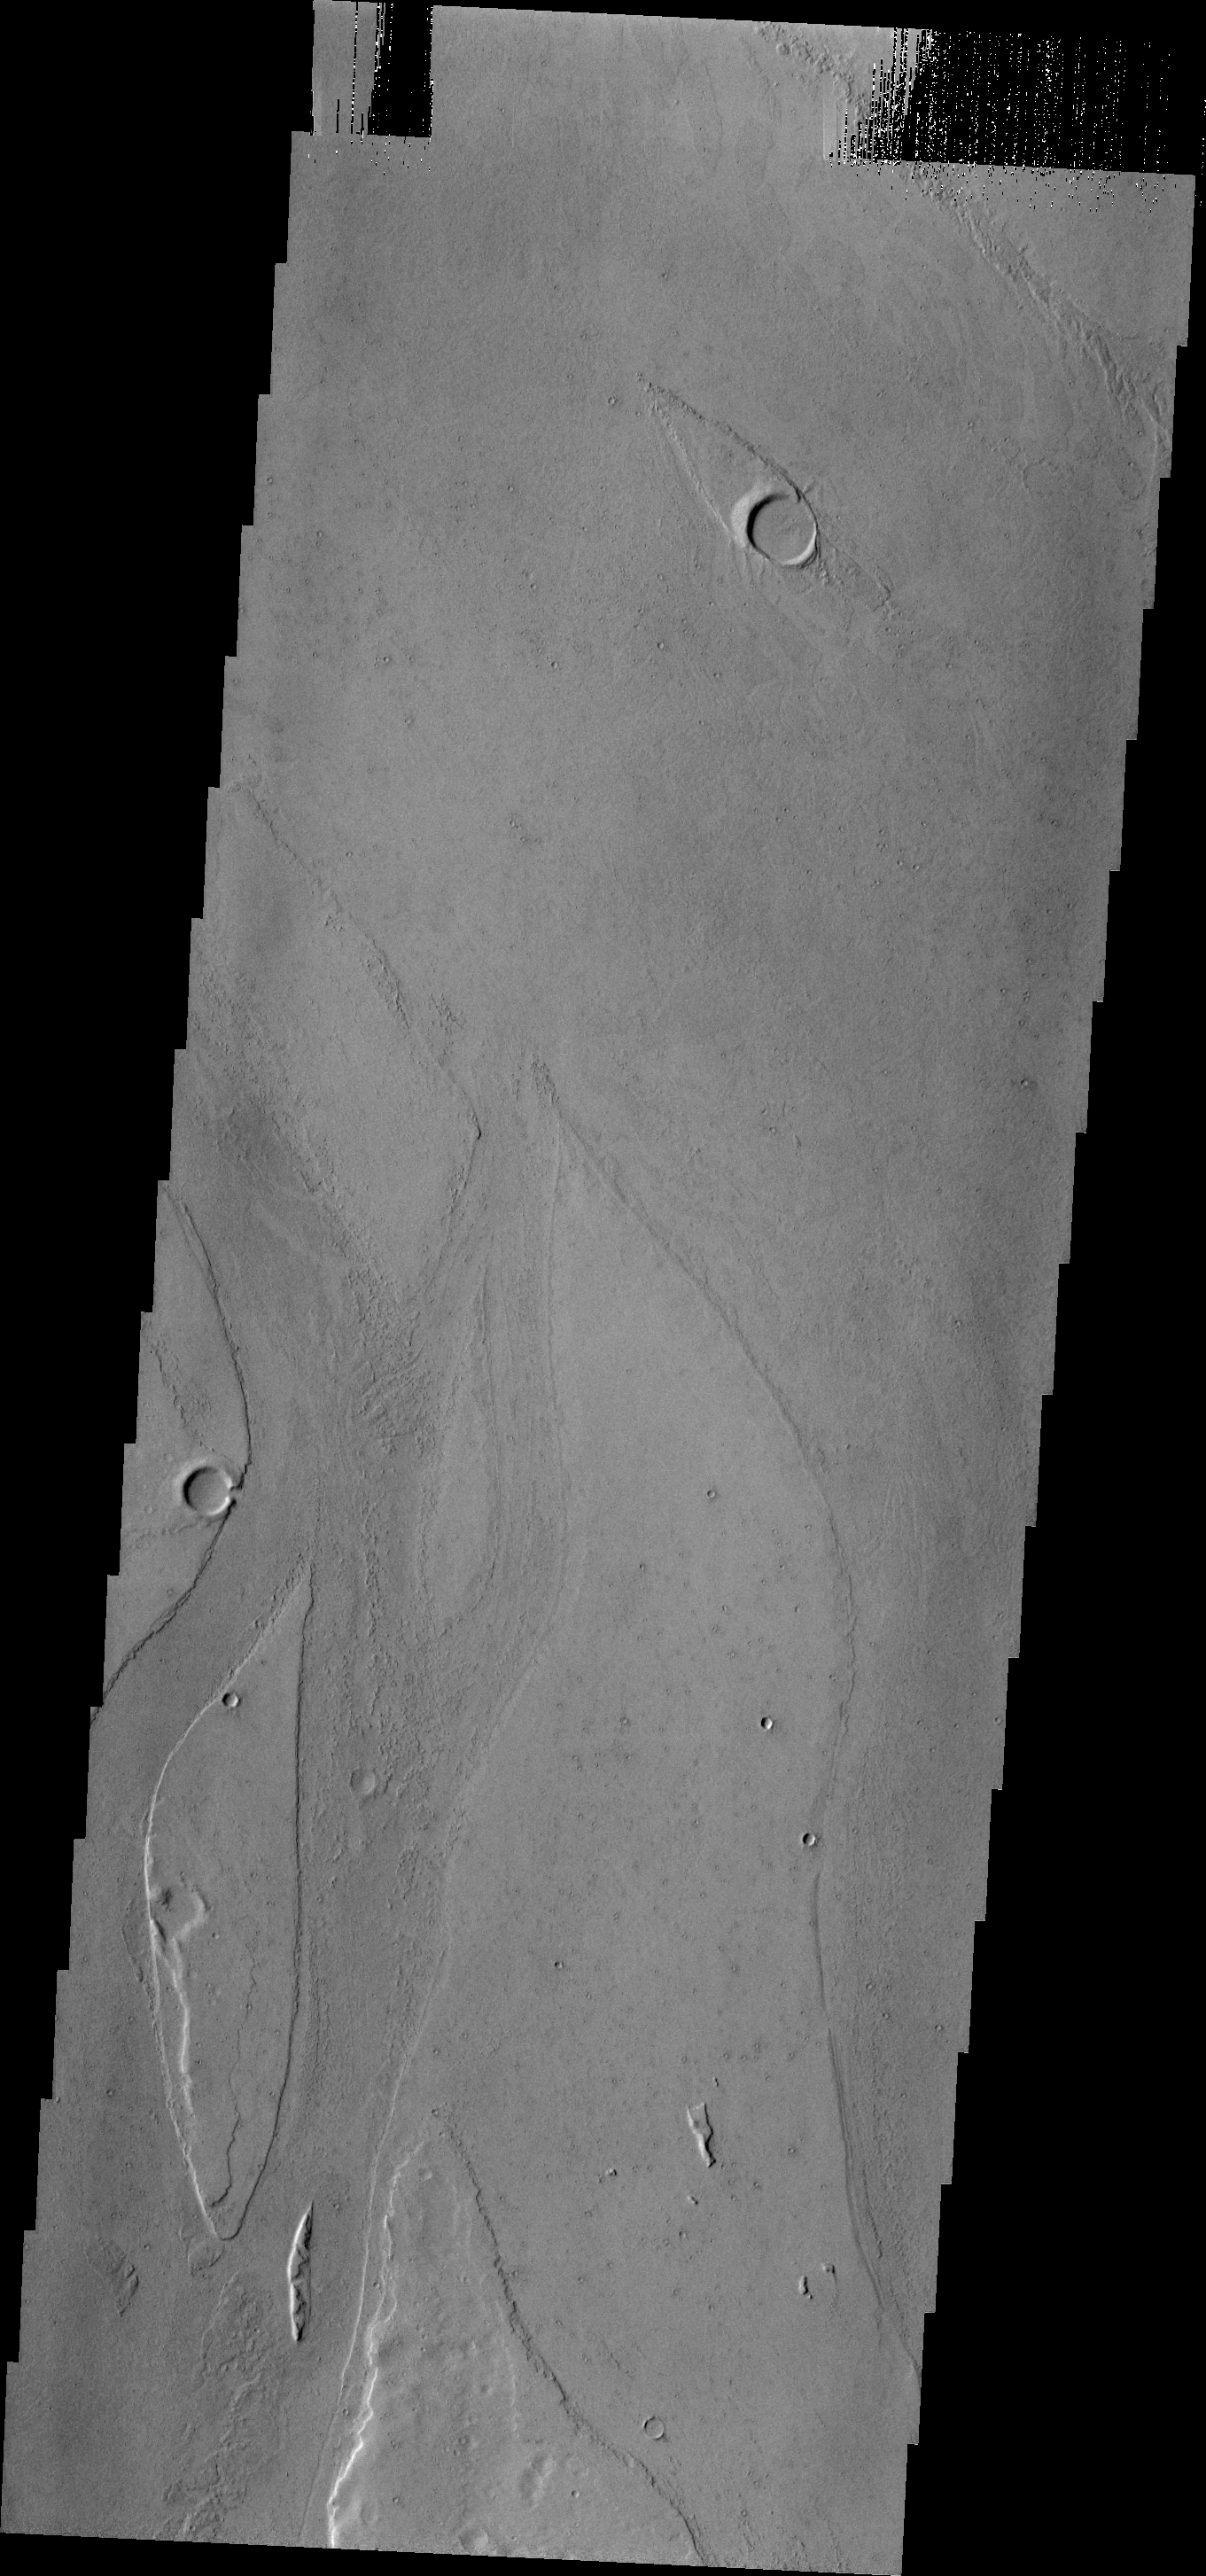

Marte Vallis

Marte Vallis, located in Amazonis Planitia, is broad and shallow. The streamlined islands at the top and bottom of the image illustrate this.

Credit: NASA/JPL/ASU